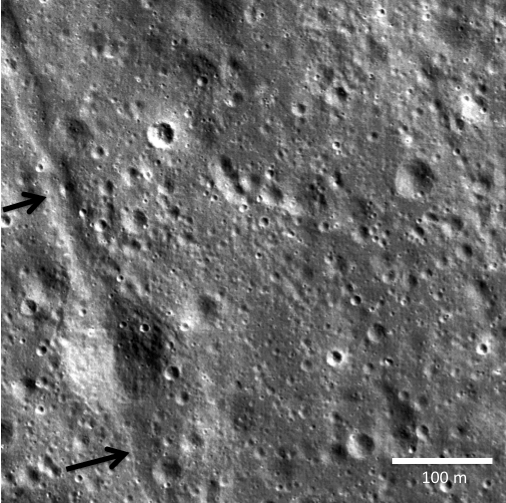

Graben and Pyroclastics in SW Mare Humorum

Two small black arrows on today’s image show the location of a small graben (28 meters or 30 yards in width) in a pyroclastic mantling deposit in the SW portion of Mare Humorum. A degraded impact crater (108 meters or 118 yards in diameter) can be seen centered on the graben between the arrows. The image width is 500 meters or 546 yards. NAC frame M111885077L obtained at an altitude of 44.7 kilometers or 72 miles, illumination is from the right.

NASA’s Goddard Space Flight Center built and manages the mission for the Exploration Systems Mission Directorate at NASA Headquarters in Washington. The Lunar Reconnaissance Orbiter Camera was designed to acquire data for landing site certification and to conduct polar illumination studies and global mapping. Operated by Arizona State University, LROC consists of a pair of narrow-angle cameras (NAC) and a single wide-angle camera (WAC). The mission is expected to return over 70 terabytes of image data.

Credit: NASA/GSFC/Arizona State University